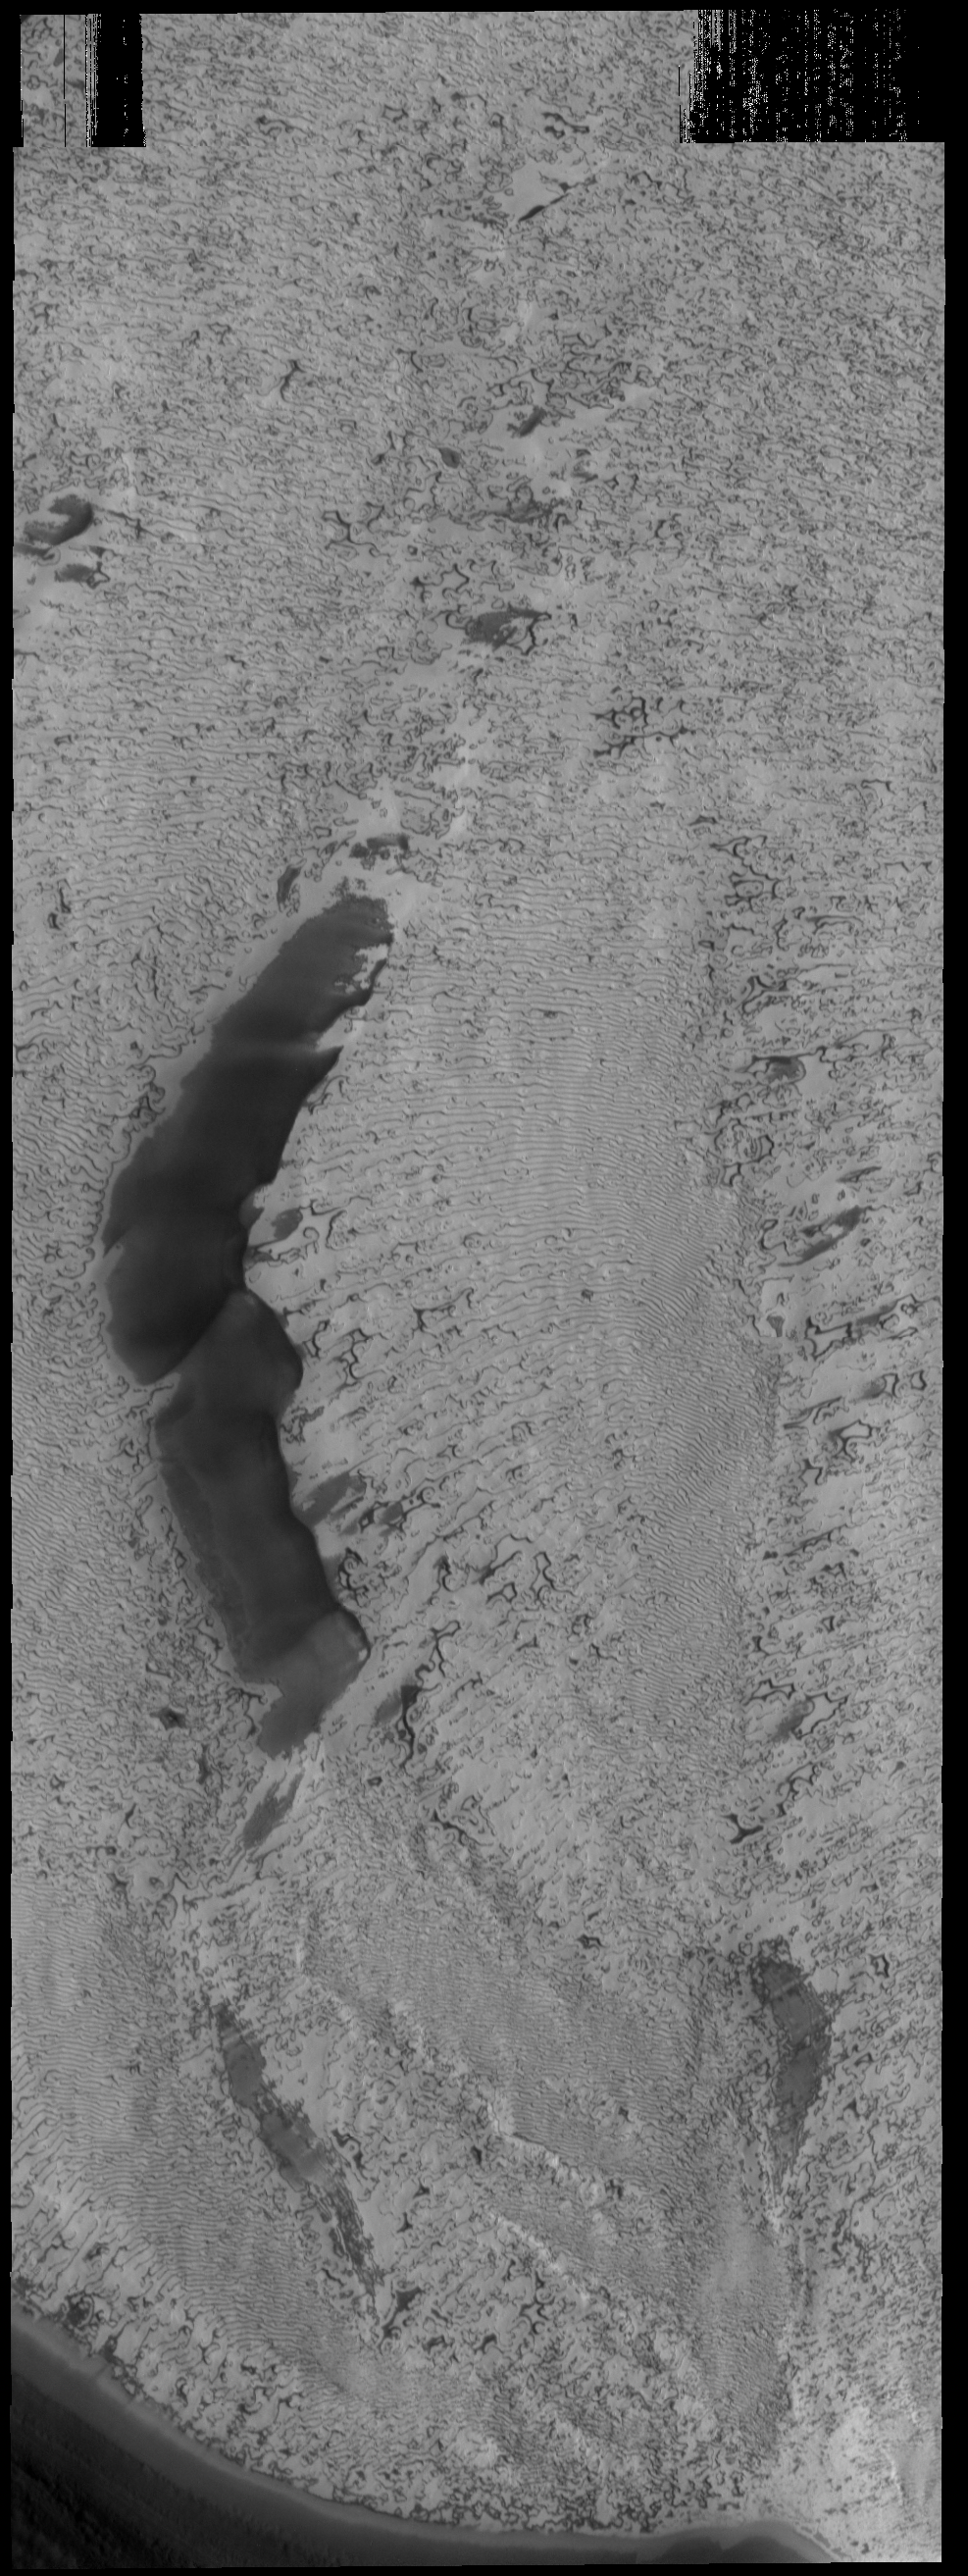

More Polar Textures

This VIS image shows more of the variety of textures on the south polar cap.

Credit: NASA/JPL-Caltech/ASU